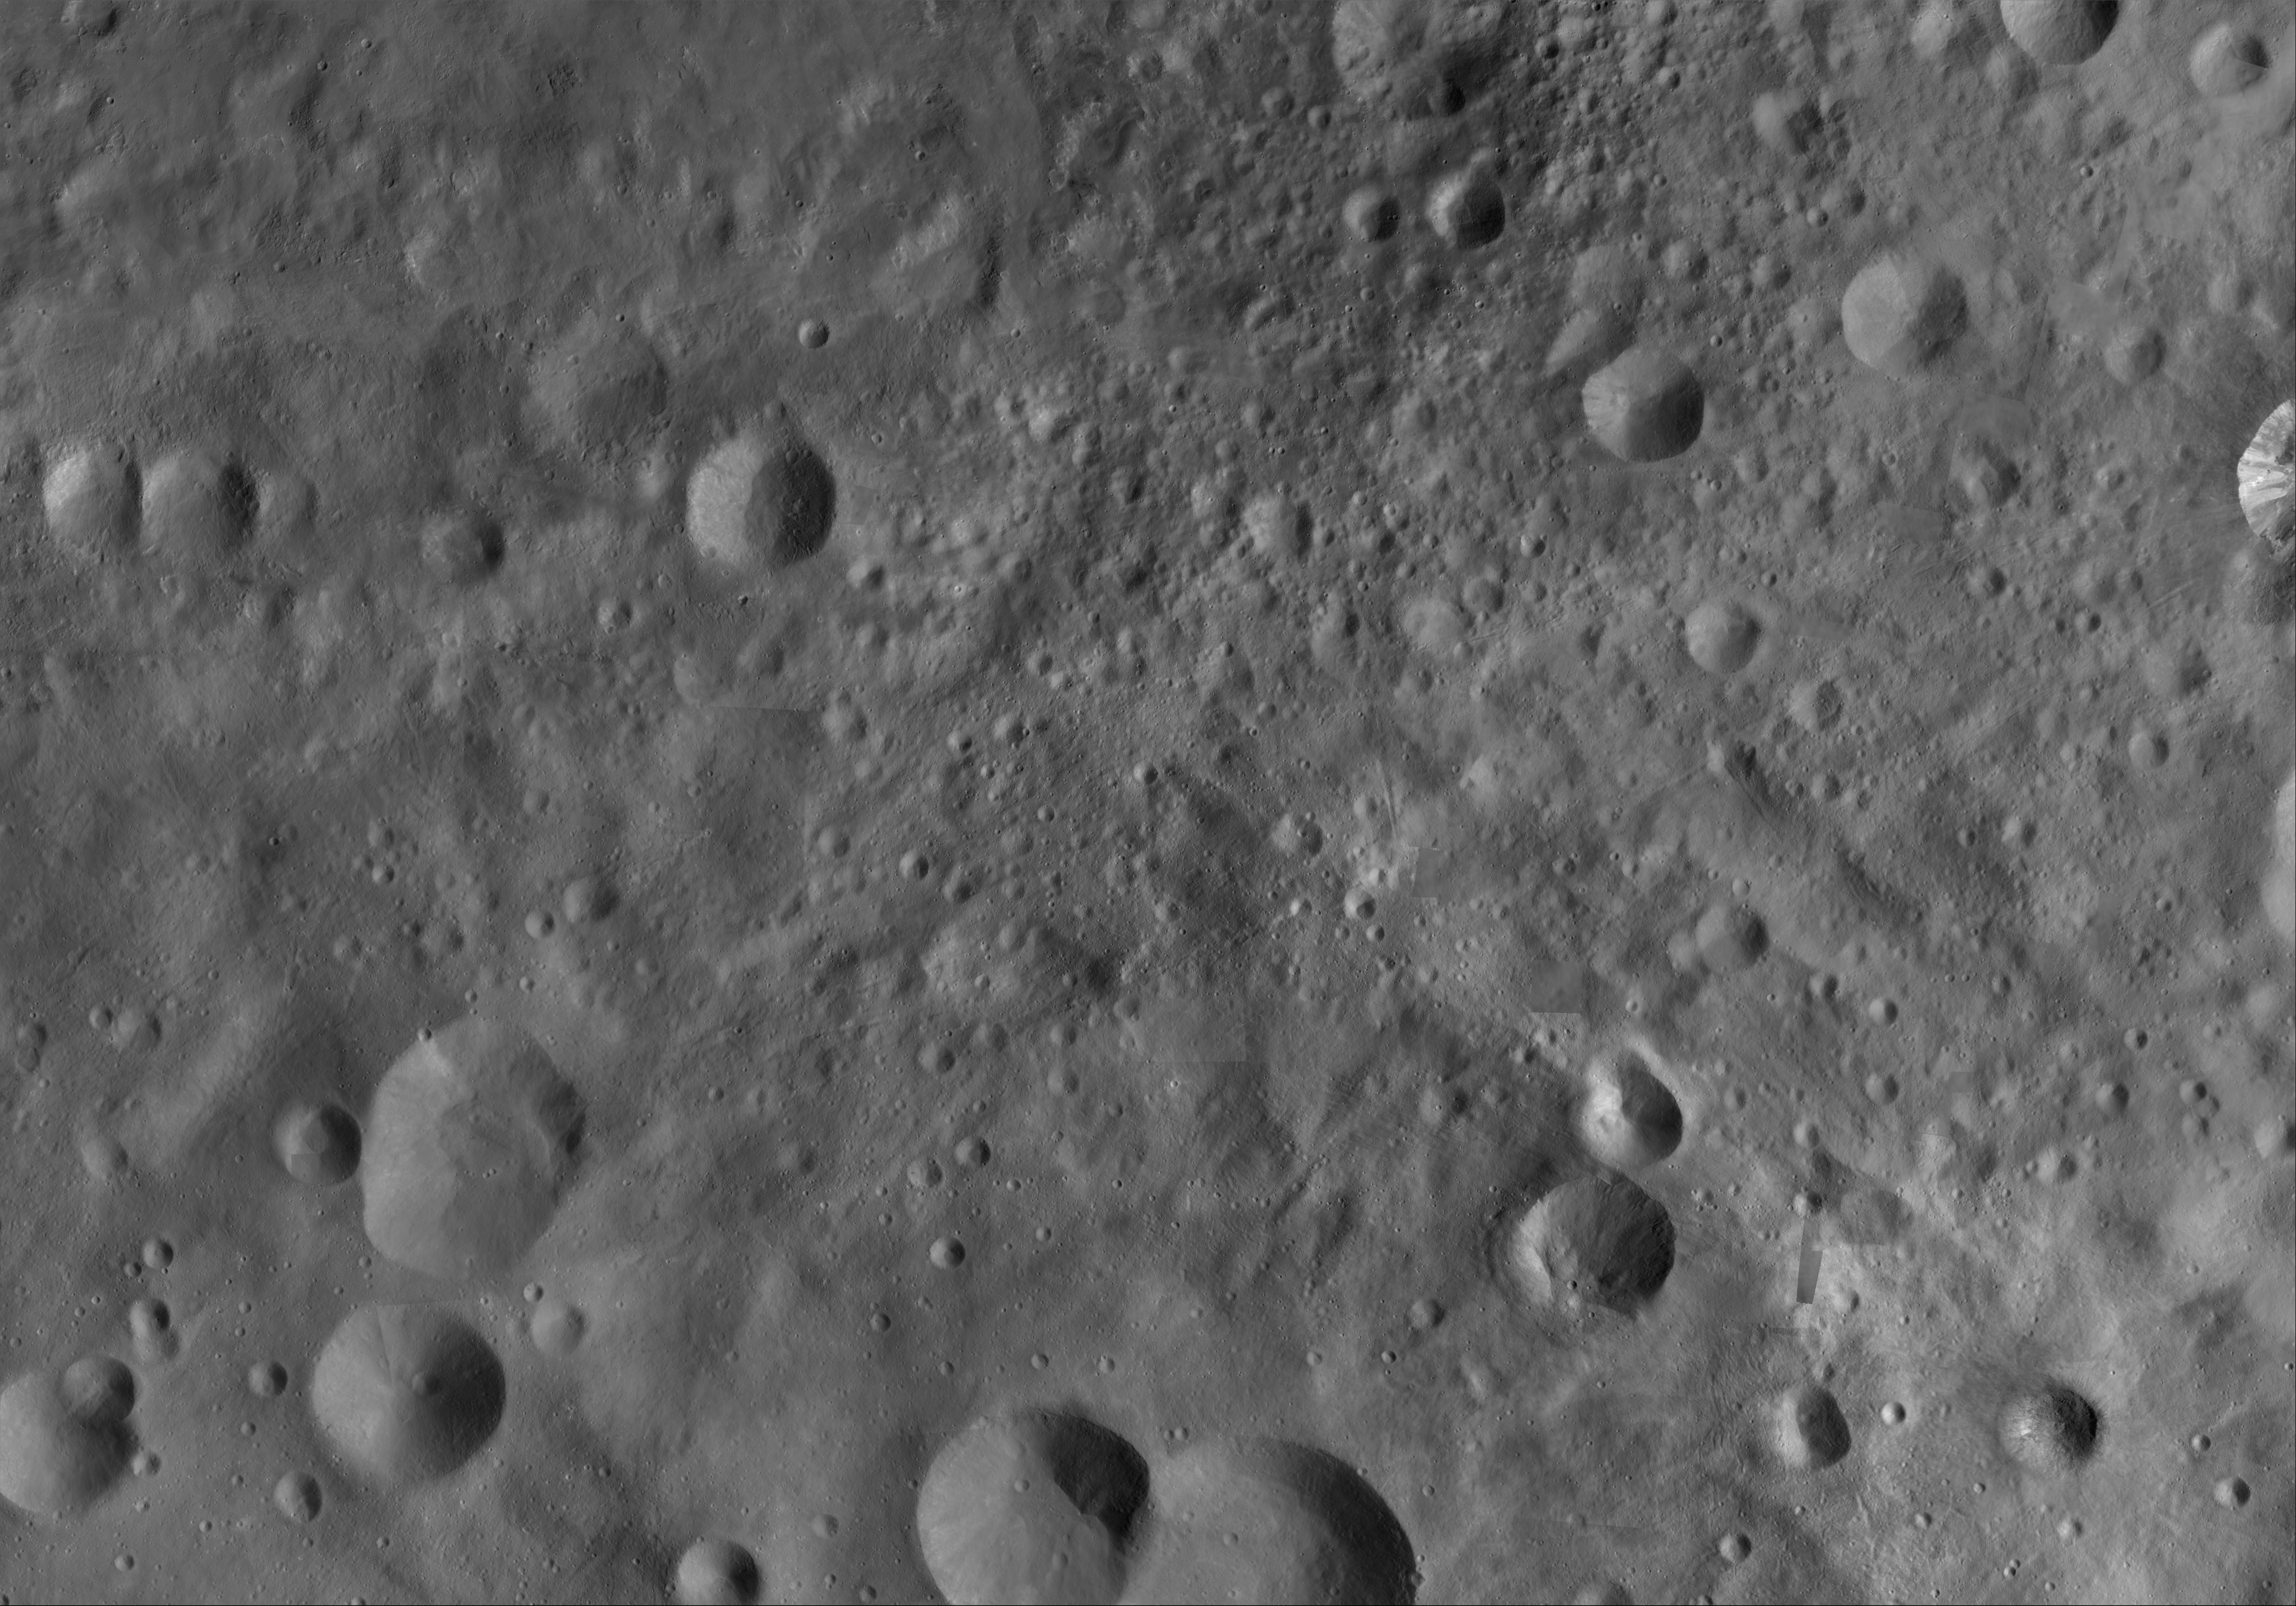

Vibidia AV-L-20

This image from the atlas of the giant asteroid Vesta was created from images taken as NASA’s Dawn mission flew around the object, also known as a protoplanet. The set of maps was created from mosaics of10,000 images from Dawn’s framing camera instrument, taken at a low altitude of about 130 miles (210 kilometers). This map is mostly at a scale about that of regional road touring maps, where every inch of map is equivalent to a little more than 3 miles of asteroid (one centimeter equals 2 kilometers).

The full atlas and full resolution file can be viewed at PIA17480. Also available is the Vibidia.

The Dawn mission to Vesta and Ceres is managed by NASA’s Jet Propulsion Laboratory, a division of the California Institute of Technology in Pasadena, for NASA’s Science Mission Directorate, Washington. The University of California, Los Angeles, is responsible for overall Dawn mission science. The Dawn framing cameras were developed and built under the leadership of the Max Planck Institute for Solar System Research, Katlenburg-Lindau, Germany, with significant contributions by DLR German Aerospace Center, Institute of Planetary Research, Berlin, and in coordination with the Institute of Computer and Communication Network Engineering, Braunschweig. The framing camera project is funded by the Max Planck Society, DLR and NASA.

Credit: NASA/JPL-Caltech/UCLA/MPS/DLR/IDA